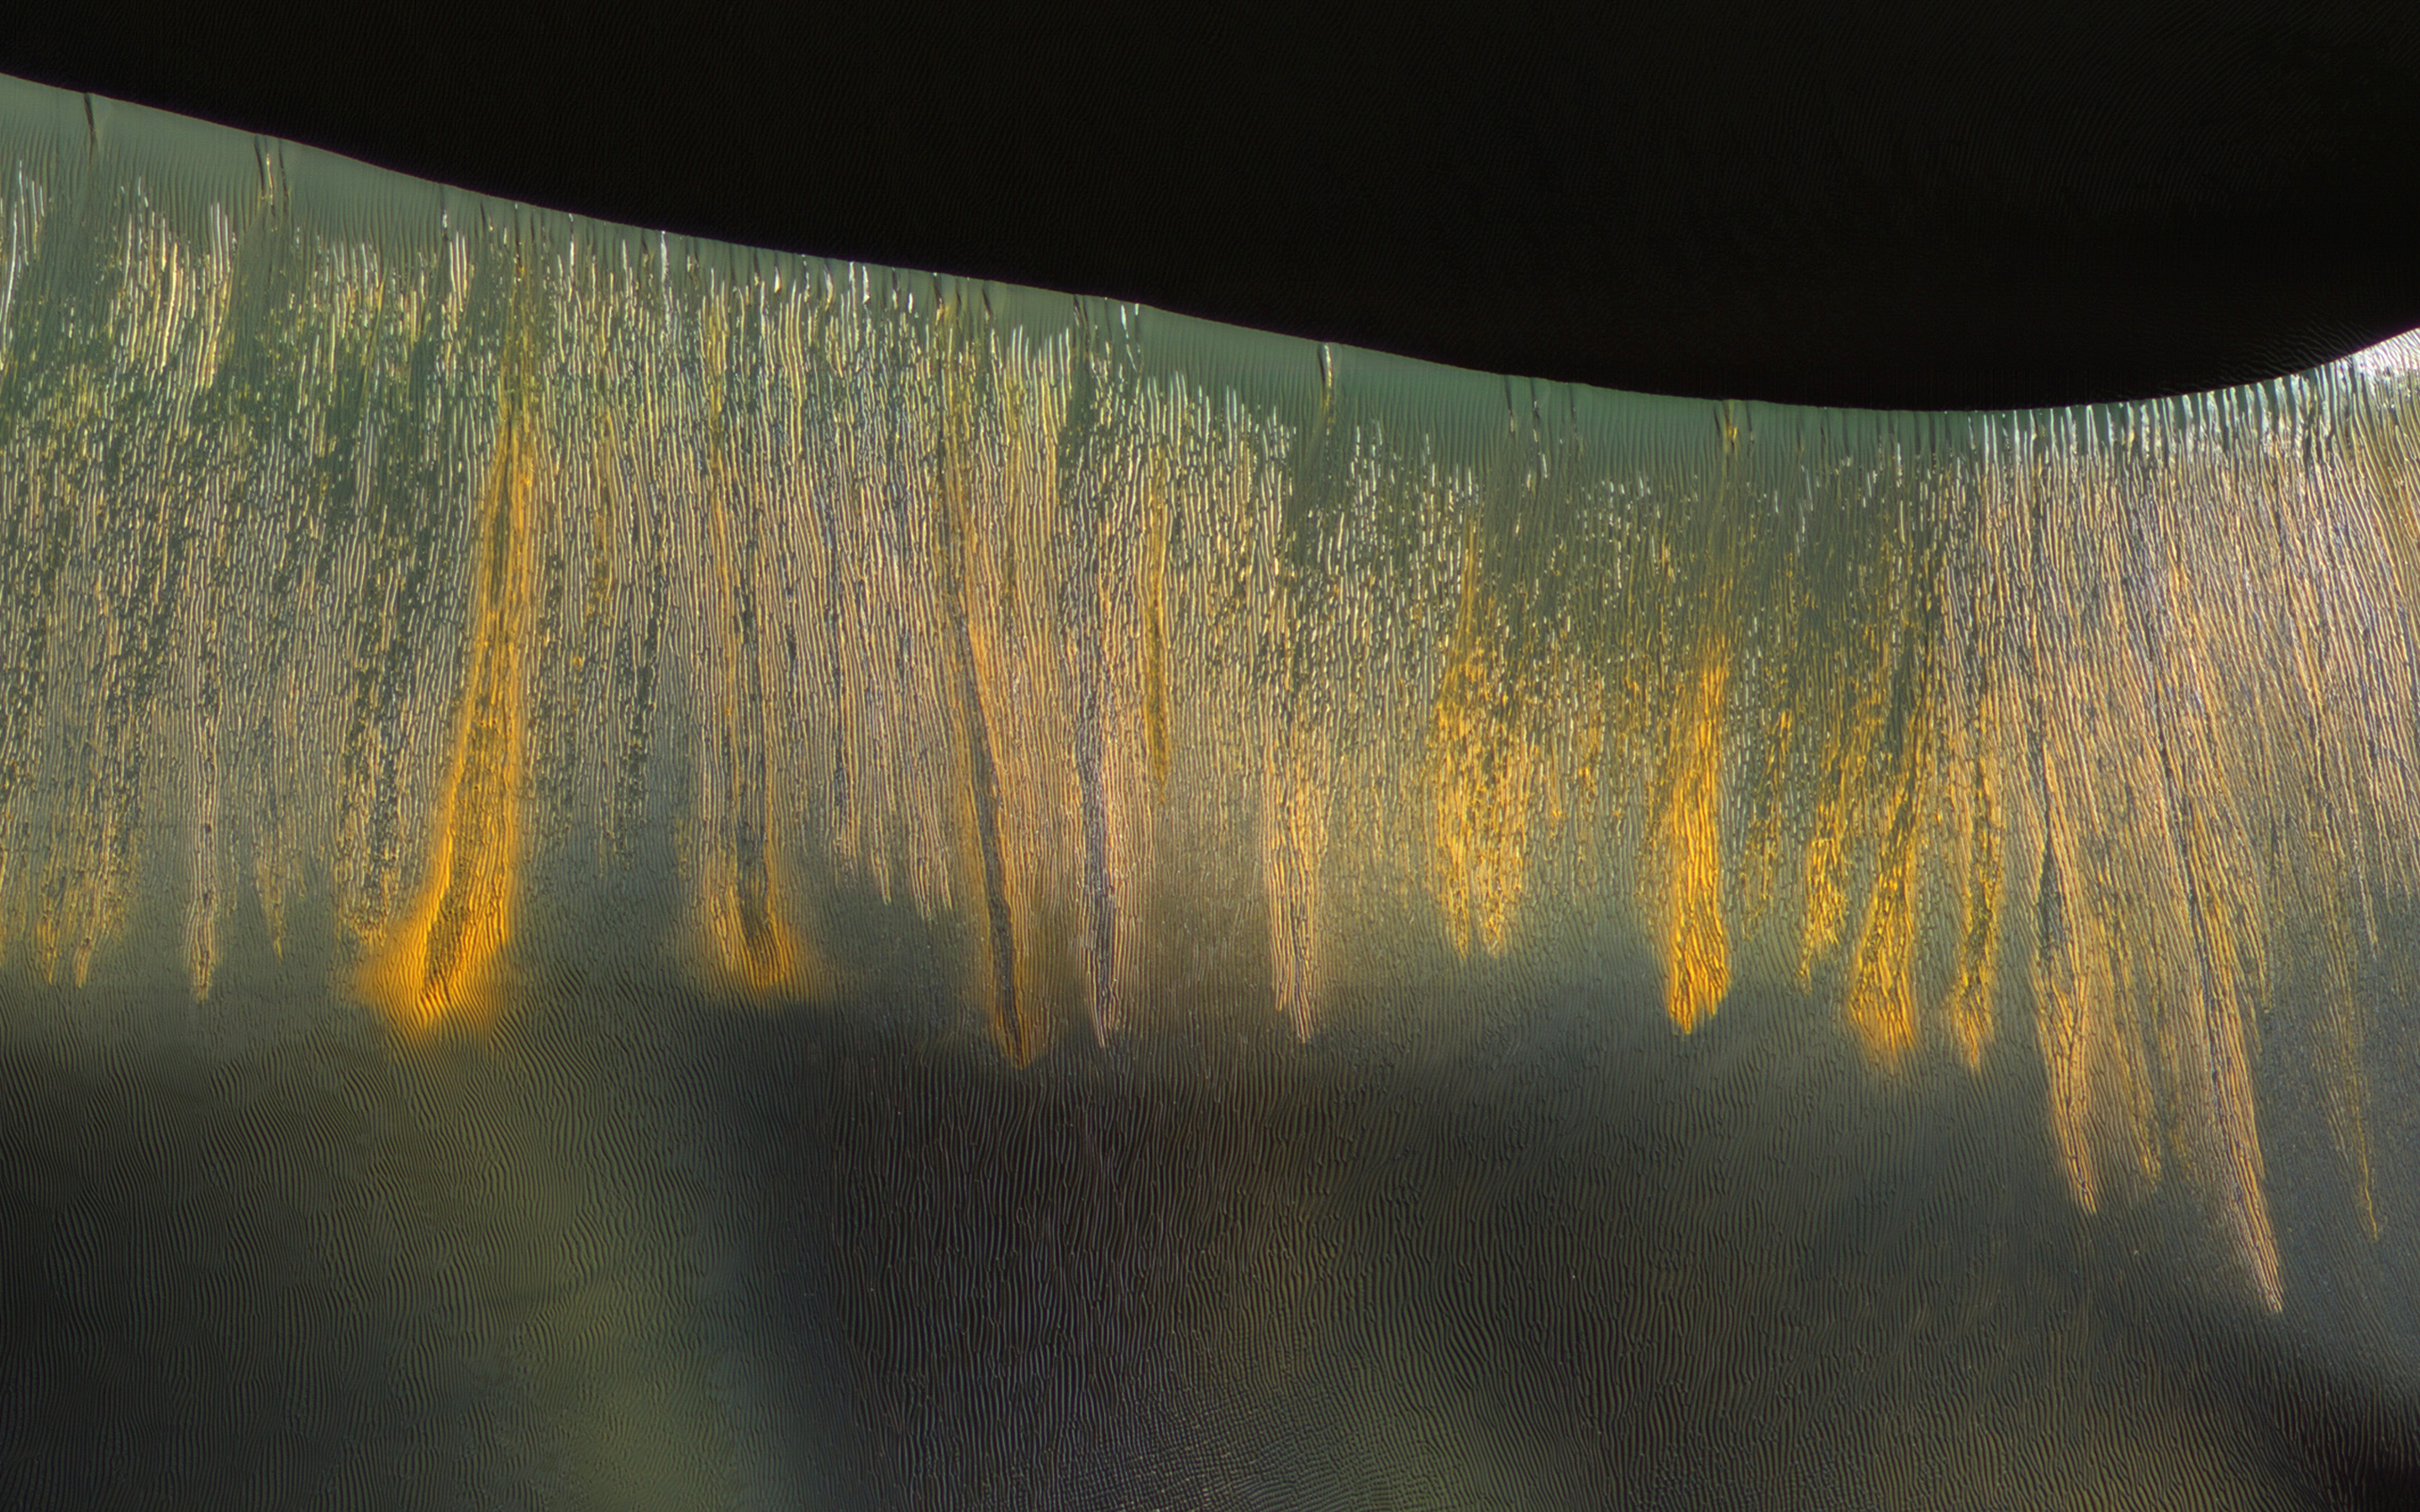

Glowing Gullies in Kaiser Crater Dunes

The giant sand dunes in Kaiser Crater experience gully erosion of the steep slip faces every year in late winter as the sun warms these slopes and seasonal carbon dioxide frost sublimates (meaning it changes from a solid to gas).

Some of these gullies produce a variety of colors that are highlighted on the west-facing (illuminated) slopes, where the gullies appear to be glowing in the winter light.

The University of Arizona, Tucson, operates HiRISE, which was built by Ball Aerospace & Technologies Corp., Boulder, Colo. NASA’s Jet Propulsion Laboratory, a division of the California Institute of Technology in Pasadena, manages the Mars Reconnaissance Orbiter Project for NASA’s Science Mission Directorate, Washington.

Credit: NASA/JPL-Caltech/Univ. of Arizona